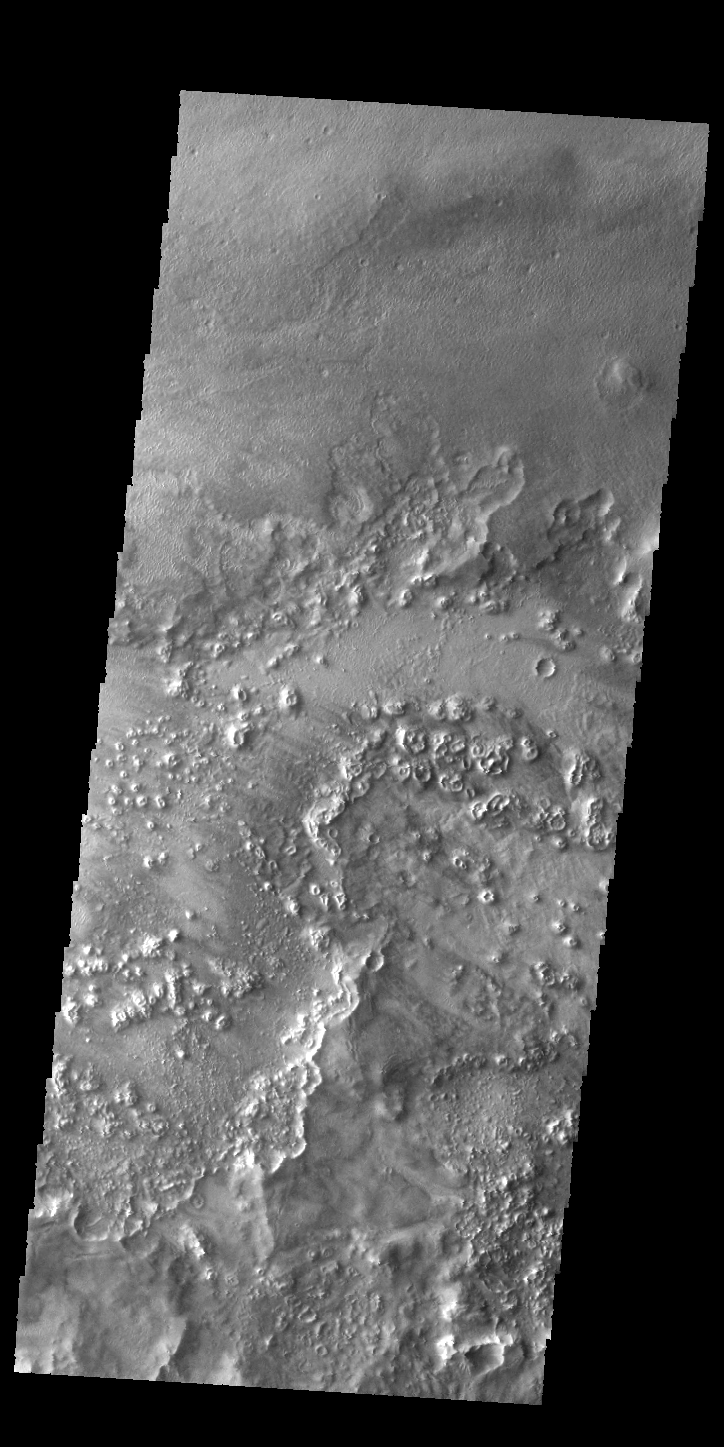

Textures

Several different surface textures are evident in this VIS image. This complex region is located between Lycus Sulci to the south and Acheron Fossae to the north, all of which is just north of Olympus Mons. Both volcanic and tectonic processes combined to create this region.

Credit: NASA/JPL-Caltech/ASU